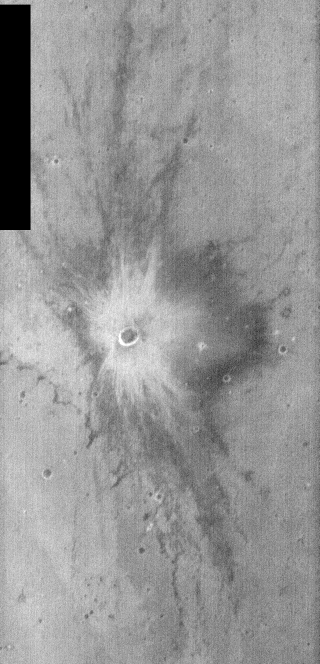

THEMIS Images as Art #5

Released 6 February 2004

Humanity is a very visual species. We rely on our eyes to tell us what is going on in the world around us. Put any image in front of a person and that person will examine the picture looking for anything familiar. Even if the examiner has no idea what he/she is looking at in a picture, he/she will still be able to make a statement about the picture, usually preceded by the words “it looks like…” The image above is part of the surface of Mars, but is presented for its artistic value rather than its scientific value. When first viewed, this image solicited a statement that “it looks like…” something seen in everyday life.

This crater ejecta looks quite a bit like a blast, as would be seen in comic books or perhaps on an old episode of Batman.

Note: this THEMIS visual image has not been radiometrically nor geometrically calibrated for this preliminary release. An empirical correction has been performed to remove instrumental effects. A linear shift has been applied in the cross-track and down-track direction to approximate spacecraft and planetary motion. Fully calibrated and geometrically projected images will be released through the Planetary Data System in accordance with Project policies at a later time.

NASA’s Jet Propulsion Laboratory manages the 2001 Mars Odyssey mission for NASA’s Office of Space Science, Washington, D.C. The Thermal Emission Imaging System (THEMIS) was developed by Arizona State University, Tempe, in collaboration with Raytheon Santa Barbara Remote Sensing. The THEMIS investigation is led by Dr. Philip Christensen at Arizona State University. Lockheed Martin Astronautics, Denver, is the prime contractor for the Odyssey project, and developed and built the orbiter. Mission operations are conducted jointly from Lockheed Martin and from JPL, a division of the California Institute of Technology in Pasadena.

Credit: NASA/JPL/Arizona State University